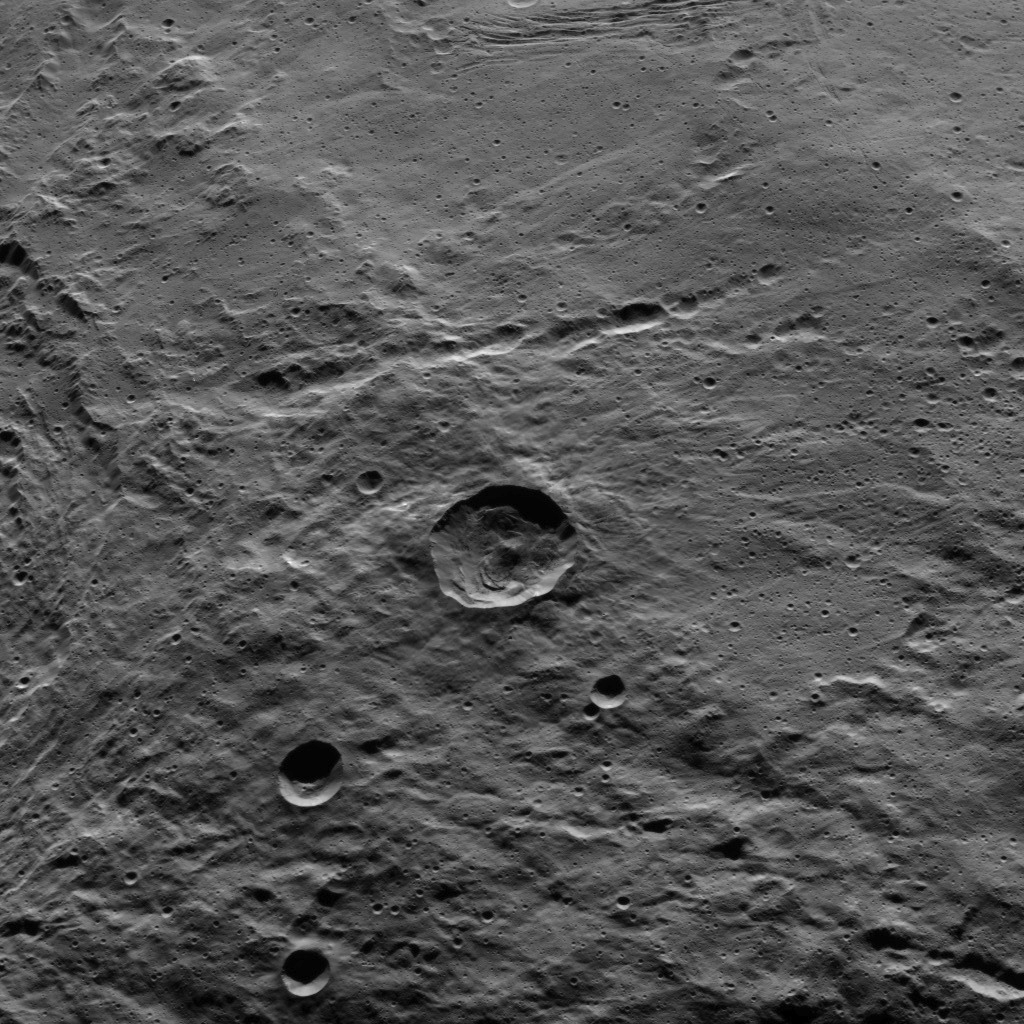

Dawn HAMO Image 81

Part of the southern hemisphere on dwarf planet Ceres is seen in this image taken by NASA’s Dawn spacecraft. This left side of the image shows the eastern rim of Urvara crater. This view shows similar terrain to that seen in PIA20133, under different lighting conditions.

Dawn took this image on Oct. 14, 2015, from an altitude of 915 miles (1,470 kilometers). It has a resolution of 450 feet (140 meters) per pixel.

Dawn’s mission is managed by JPL for NASA’s Science Mission Directorate in Washington. Dawn is a project of the directorate’s Discovery Program, managed by NASA’s Marshall Space Flight Center in Huntsville, Alabama. UCLA is responsible for overall Dawn mission science. Orbital ATK, Inc., in Dulles, Virginia, designed and built the spacecraft. The German Aerospace Center, the Max Planck Institute for Solar System Research, the Italian Space Agency and the Italian National Astrophysical Institute are international partners on the mission team.

Credit: NASA/JPL-Caltech/UCLA/MPS/DLR/IDA